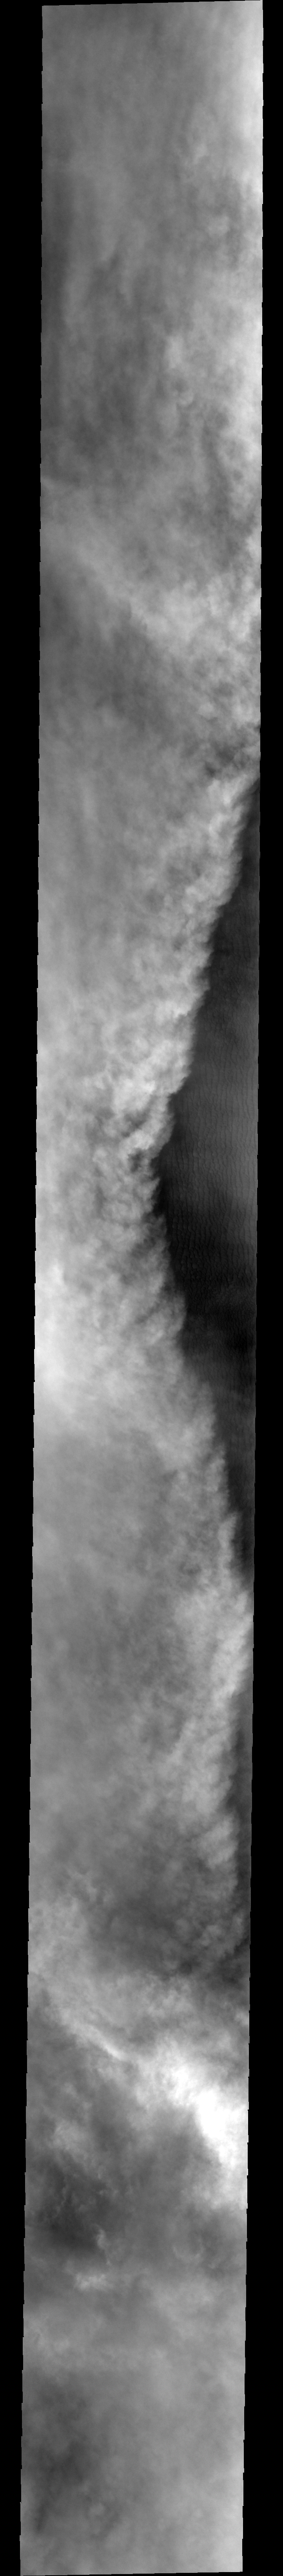

Storm and Clouds

Yesterday’s storm front was moving westward, today’s moves eastward. Note the thick cloud cover and beautifully delineated cloud tops.

Image information: VIS instrument. Latitude 72.1, Longitude 308.3 East (51.7 West). 40 meter/pixel resolution.

Note: this THEMIS visual image has not been radiometrically nor geometrically calibrated for this preliminary release. An empirical correction has been performed to remove instrumental effects. A linear shift has been applied in the cross-track and down-track direction to approximate spacecraft and planetary motion. Fully calibrated and geometrically projected images will be released through the Planetary Data System in accordance with Project policies at a later time.

NASA’s Jet Propulsion Laboratory manages the 2001 Mars Odyssey mission for NASA’s Office of Space Science, Washington, D.C. The Thermal Emission Imaging System (THEMIS) was developed by Arizona State University, Tempe, in collaboration with Raytheon Santa Barbara Remote Sensing. The THEMIS investigation is led by Dr. Philip Christensen at Arizona State University. Lockheed Martin Astronautics, Denver, is the prime contractor for the Odyssey project, and developed and built the orbiter. Mission operations are conducted jointly from Lockheed Martin and from JPL, a division of the California Institute of Technology in Pasadena.

Credit: NASA/JPL/Arizona State University